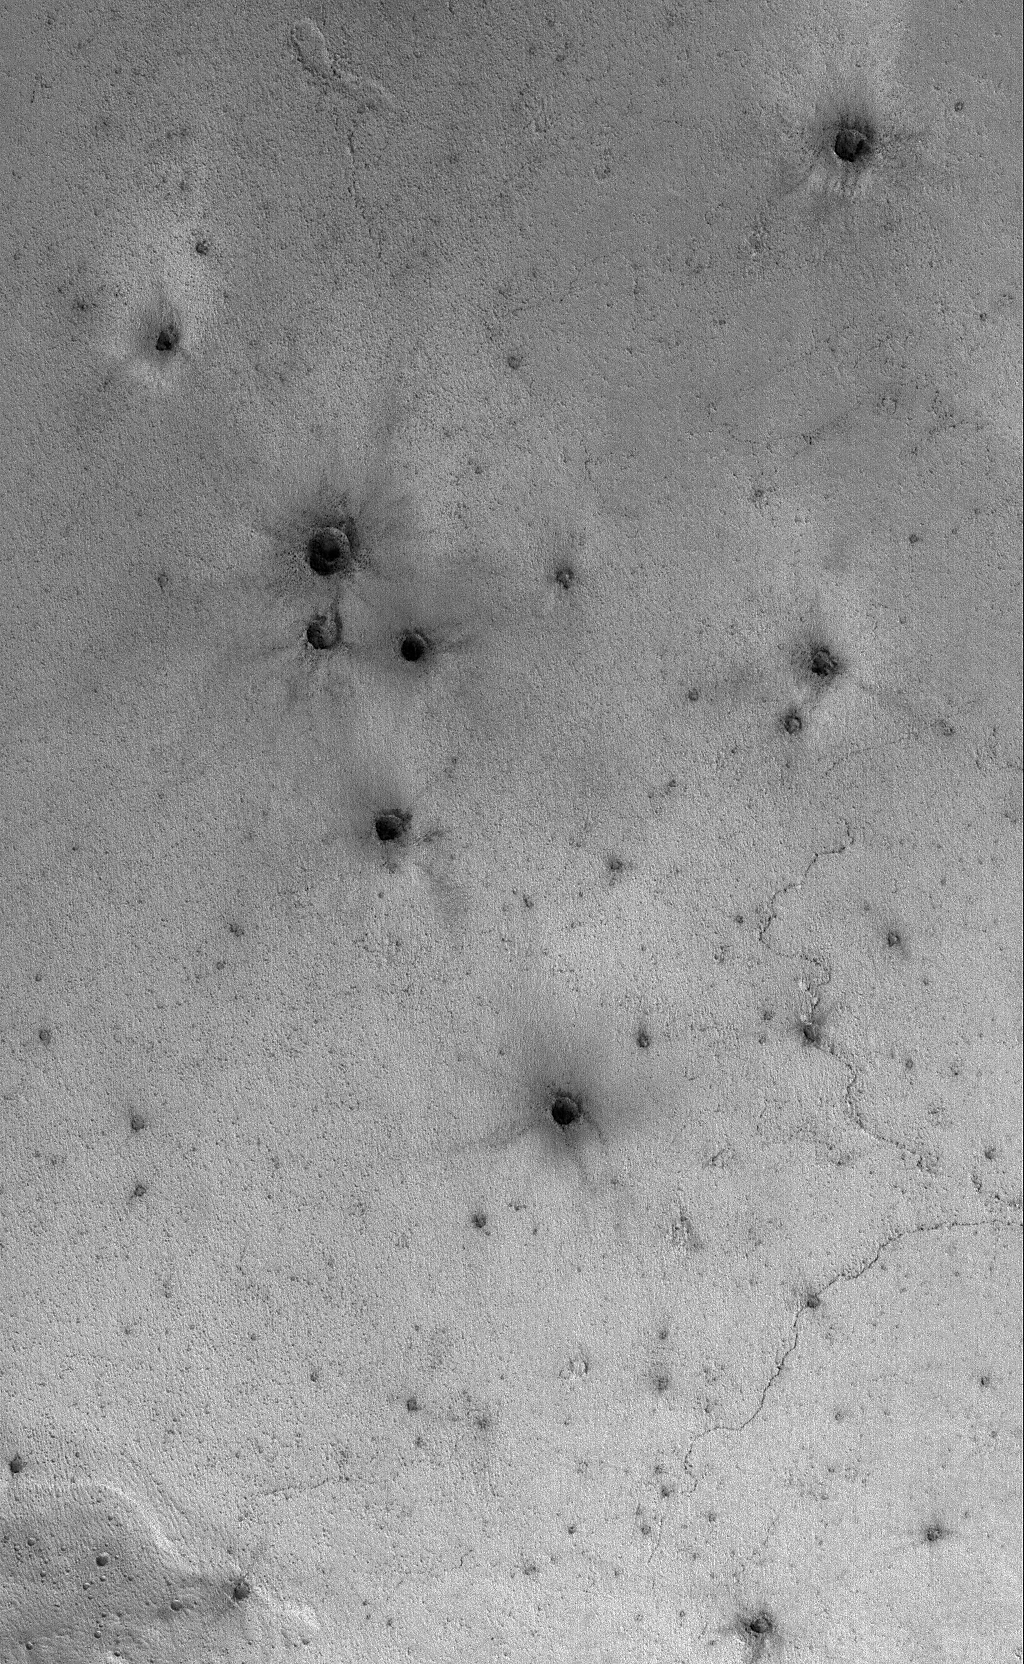

Secondaries near Cerberus

7 January 2006
This Mars Global Surveyor (MGS) Mars Orbiter Camera (MOC) image shows a field of small craters formed by secondary debris thrown from a larger meteoritic impact on the plains south of the Cerberus region.

Location near: 2.3°N, 195.7°W
Image width: ~3 km (~1.9 mi)
Illumination from: lower left
Season: Northern Winter

Credit: NASA/JPL/Malin Space Science Systems